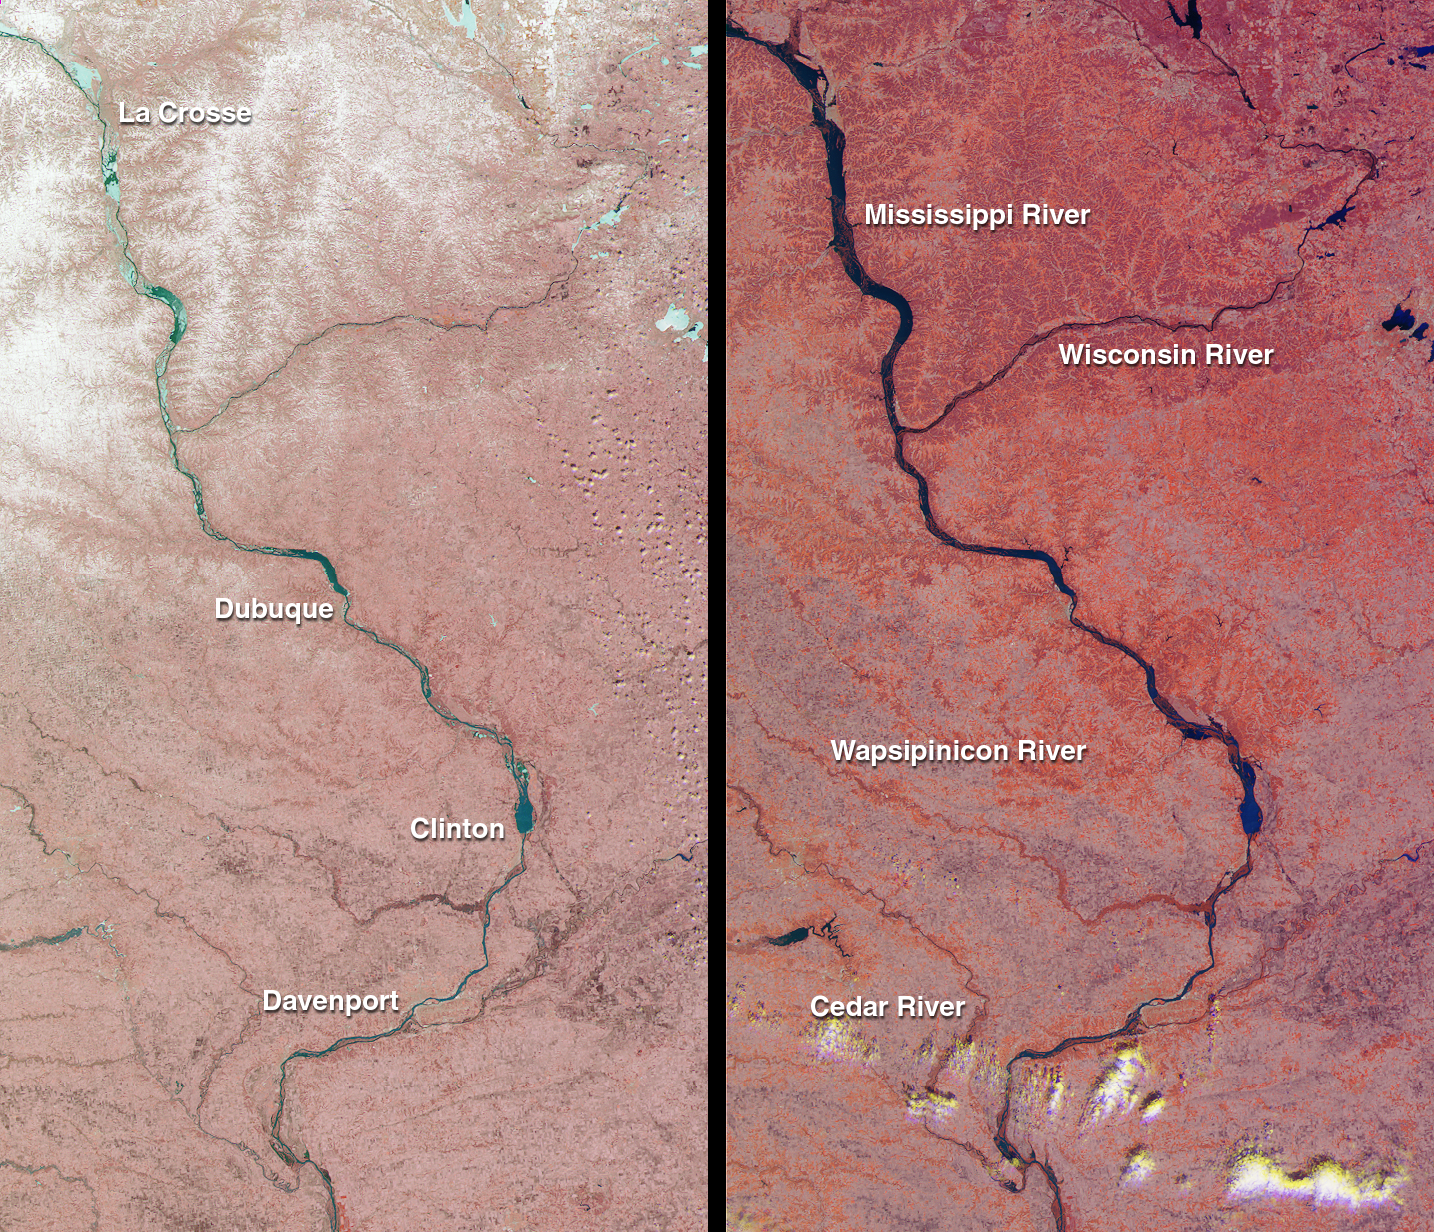

Spring Flooding on the Mississippi

The mighty Mississippi River, from its source at Lake Itasca, Minnesota to the Gulf of Mexico, is approximately 3780 kilometers long and has flooded many times during its history. In April 2001, residents of Minnesota, Wisconsin, Iowa, and Illinois once again battled near-record water levels. These Multi-angle Imaging SpectroRadiometer (MISR) images, acquired one month apart, illustrate the effects of snowmelt and heavy rainfall on areas traversed by the upper Mississippi River.

Each image in this pair covers an identical 195-kilometer x 339-kilometer area. The one on the left was acquired March 26, 2001 (Terra orbit 6762), and the one on the right is from April 27 (Terra orbit 7228). Both are false-color composites, displaying data from the near-infrared band of the instrument’s nadir (vertical-viewing) camera as red; the green band of the nadir camera as green; and the red band of the 26-degree forward camera as blue. Data from the forward-viewing camera is included to enhance the reflectivity of water. The near-infrared data provide a good indicator of the abundance of vegetation since plants are highly reflective in this spectral region. The redder color of the right-hand image is due to increased vegetation cover brought about by wet conditions and the onset of spring.

Locations of major cities are marked on the left-hand image; major rivers are marked on the right. The portion of the Mississippi River captured in these views extends from just north of La Crosse, Wisconsin to south of Davenport, Iowa. The Wisconsin River joins the Mississippi just below Prairie du Chien. On March 26, snow can clearly be seen over much of the northern portions of the left-hand image. At this point in time, the snow had already begun to melt and the Wapsipinicon River was 52 centimeters above flood stage at De Witt, Iowa (between Clinton and Davenport). By mid-April heavy rainfall swelled the Mississippi and Wisconsin rivers. In the early morning of April 25, two days before the right-hand image was acquired, the Mississippi River crested in Davenport, Iowa at 680 centimeters, slightly below the level reached in the record-setting flood of 1993.

MISR was built and is managed by NASA’s Jet Propulsion Laboratory, Pasadena, CA, for NASA’s Office of Earth Science, Washington, DC. The Terra satellite is managed by NASA’s Goddard Space Flight Center, Greenbelt, MD. JPL is a division of the California Institute of Technology.

Credit: NASA/GSFC/LaRC/JPL, MISR Team